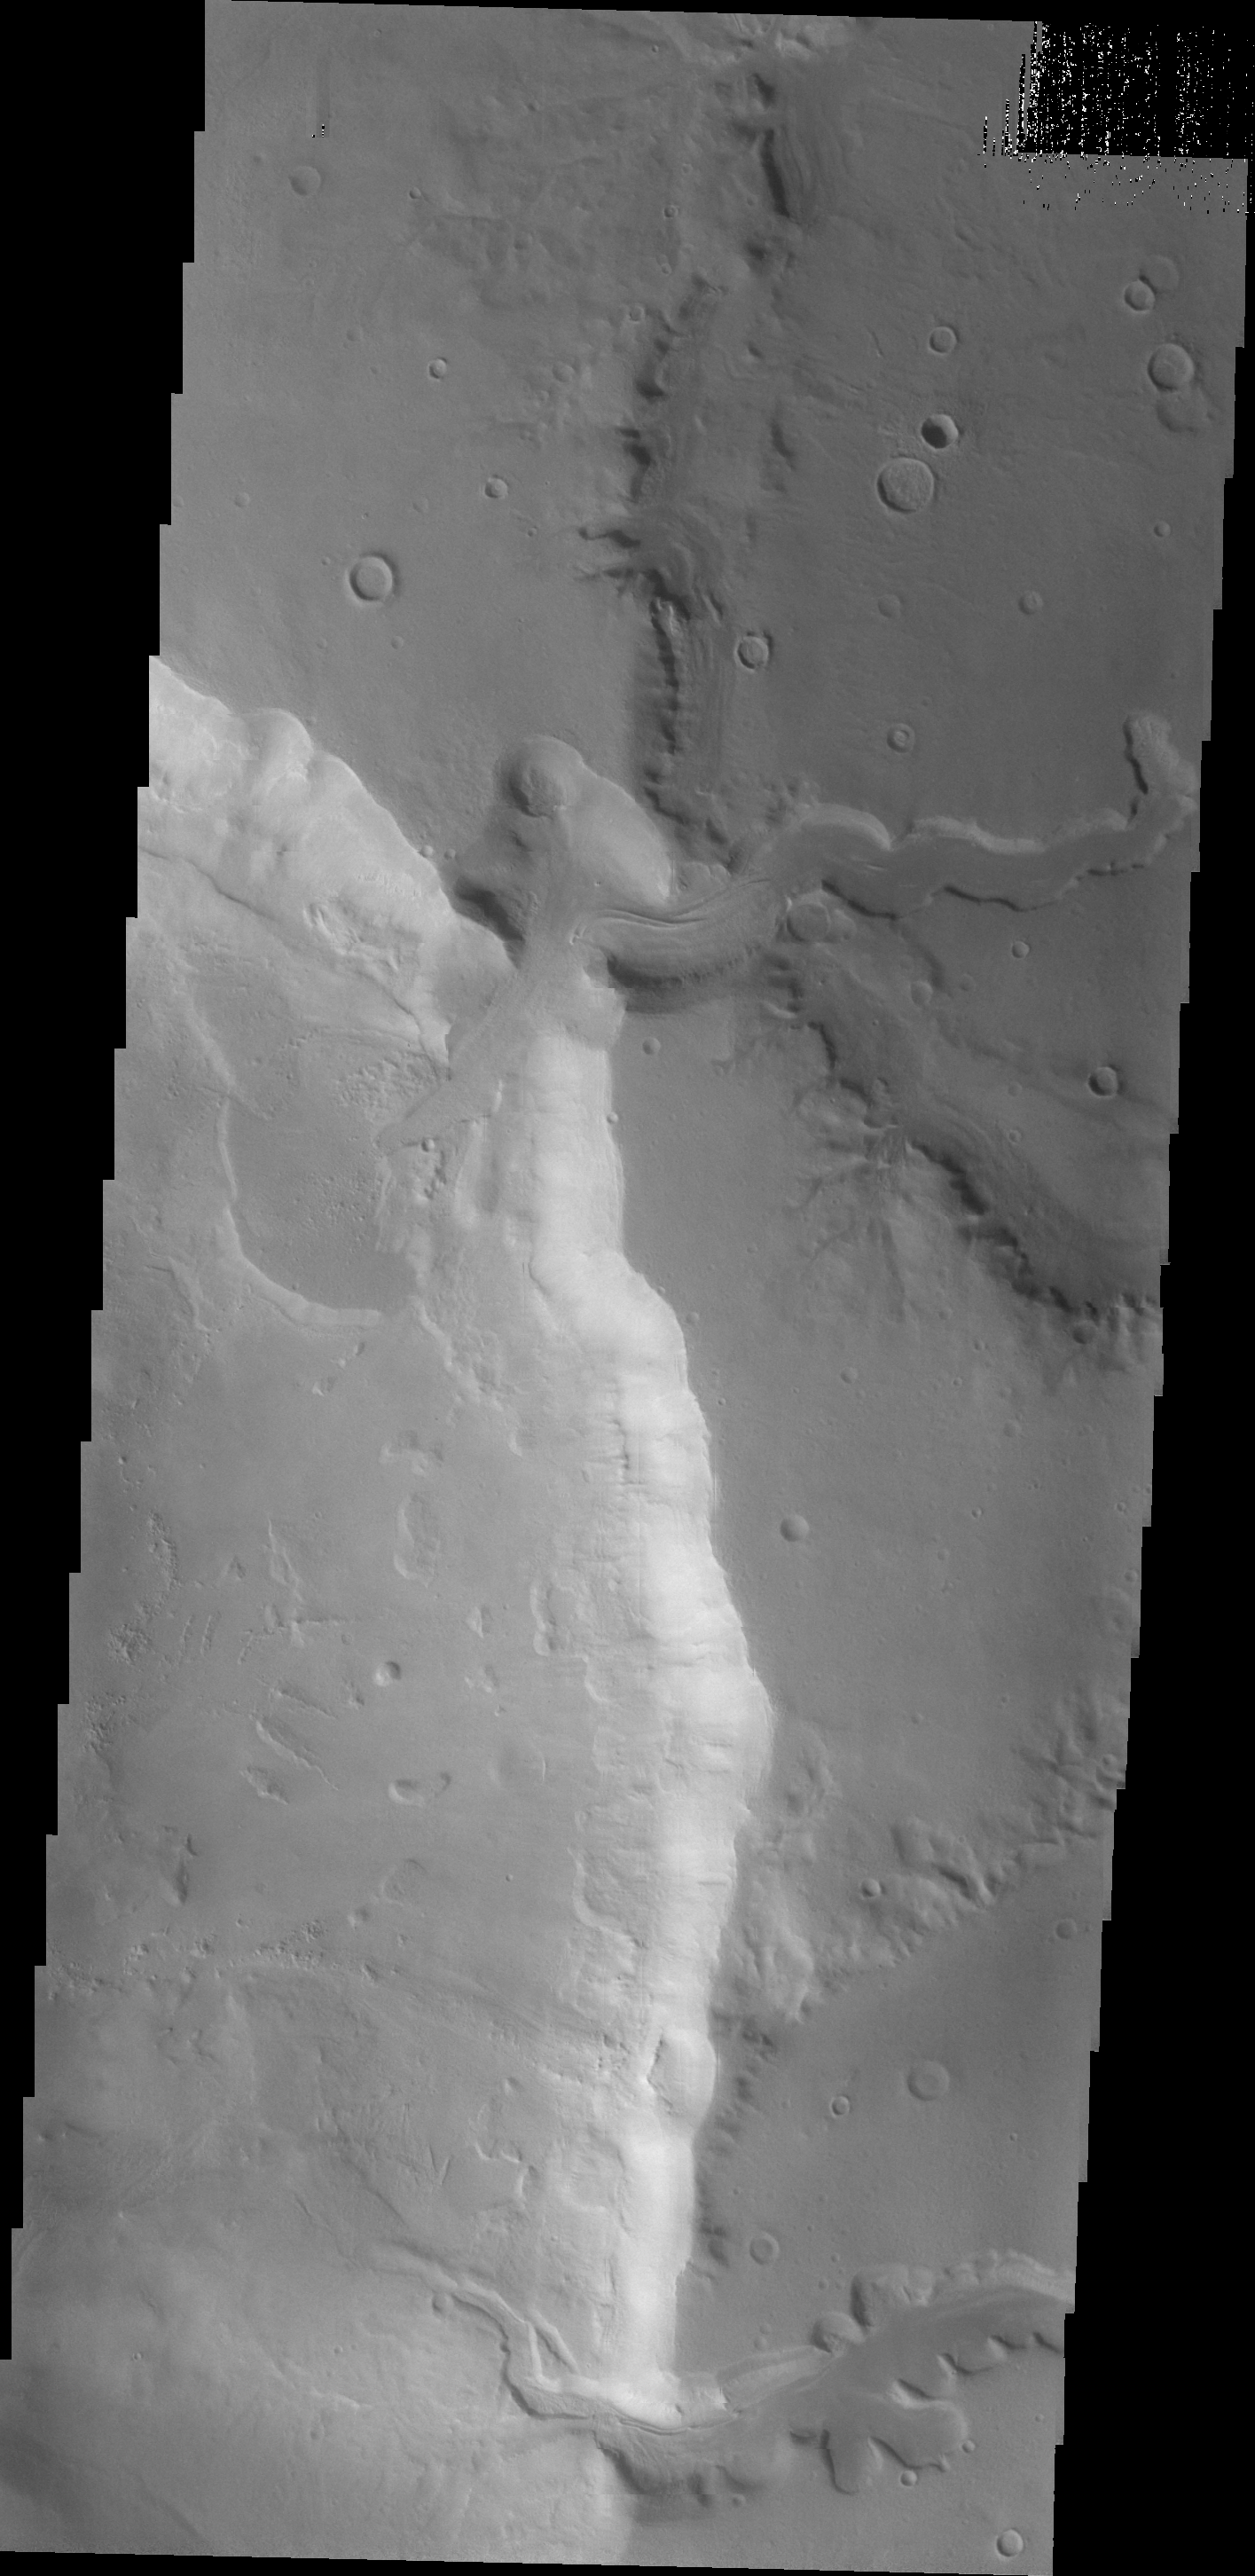

Channels in Arabia Terra

This VIS image shows two channels entering an unnamed crater in Arabia Terra. The northern channel has formed a delta deposit on the floor of the crater.

Image information: VIS instrument. Latitude 33.9N, Longitude 17.7E. 22 meter/pixel resolution.

Please see the THEMIS Data Citation Note for details on crediting THEMIS images.

Note: this THEMIS visual image has not been radiometrically nor geometrically calibrated for this preliminary release. An empirical correction has been performed to remove instrumental effects. A linear shift has been applied in the cross-track and down-track direction to approximate spacecraft and planetary motion. Fully calibrated and geometrically projected images will be released through the Planetary Data System in accordance with Project policies at a later time.

NASA’s Jet Propulsion Laboratory manages the 2001 Mars Odyssey mission for NASA’s Office of Space Science, Washington, D.C. The Thermal Emission Imaging System (THEMIS) was developed by Arizona State University, Tempe, in collaboration with Raytheon Santa Barbara Remote Sensing. The THEMIS investigation is led by Dr. Philip Christensen at Arizona State University. Lockheed Martin Astronautics, Denver, is the prime contractor for the Odyssey project, and developed and built the orbiter. Mission operations are conducted jointly from Lockheed Martin and from JPL, a division of the California Institute of Technology in Pasadena.

Credit: NASA/JPL/ASU